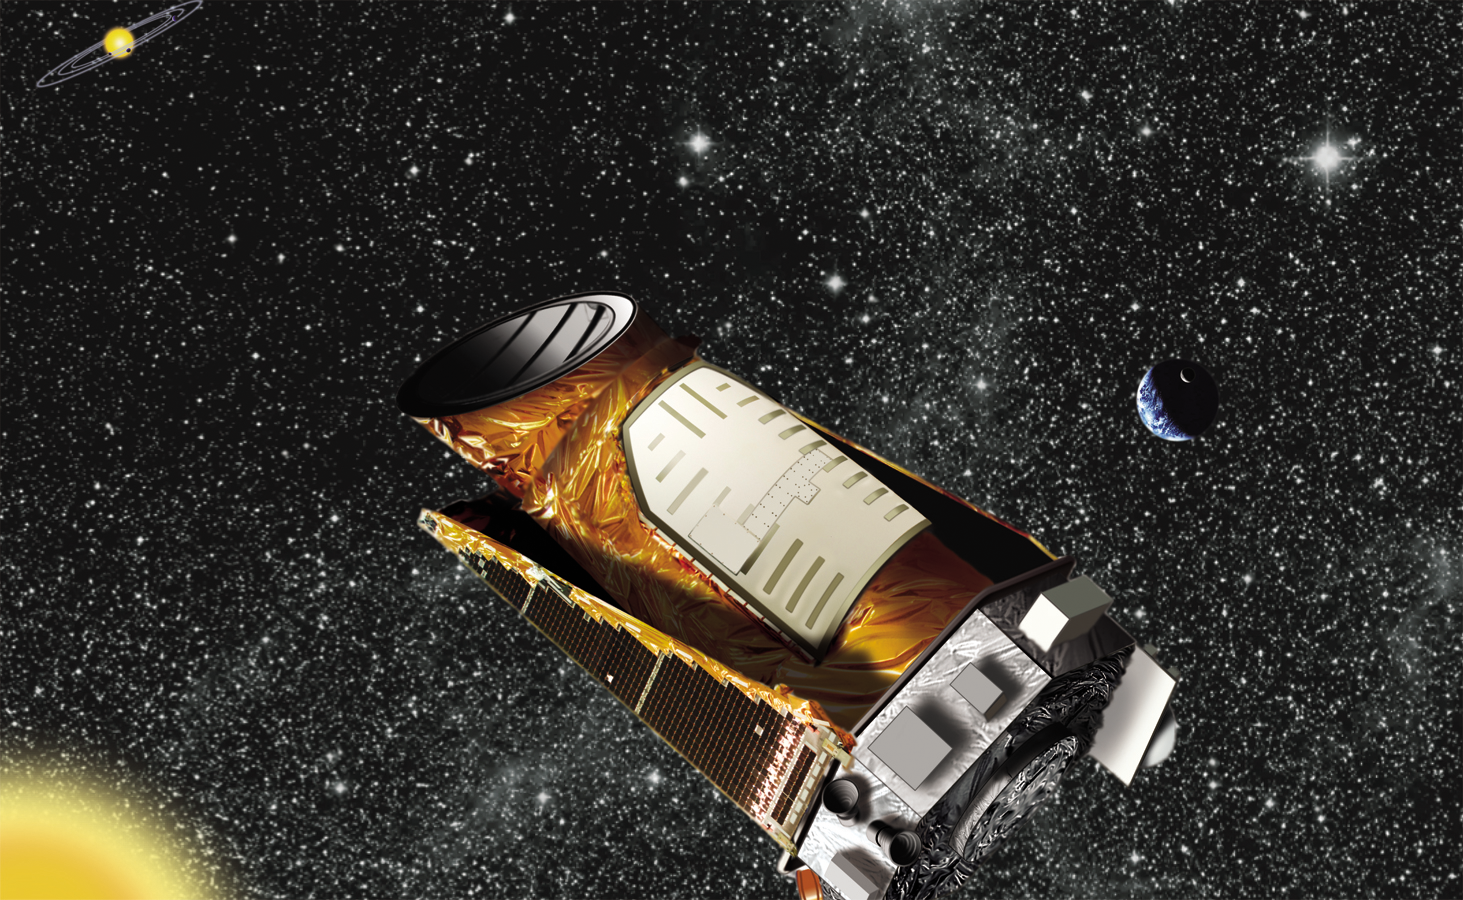

Kepler in Space (Artist Concept)

This artist’s concept shows the Kepler spacecraft.

Ames is responsible for the Kepler mission concept, ground system development, mission operations and science data analysis. NASA’s Jet Propulsion Laboratory in Pasadena, Calif., managed Kepler mission development. Ball Aerospace & Technologies Corp. in Boulder, Colo., developed the Kepler flight system and supports mission operations with the Laboratory for Atmospheric and Space Physics at the University of Colorado in Boulder. The Space Telescope Science Institute in Baltimore archives, hosts and distributes Kepler science data. Kepler is NASA’s 10th Discovery mission and was funded by the agency’s Science Mission Directorate.

For more information about the Kepler space telescope, visit: http://www.nasa.gov/kepler.

The California Institute of Technology in Pasadena manages JPL for NASA.

Credit: NASA/Ames/JPL-Caltech